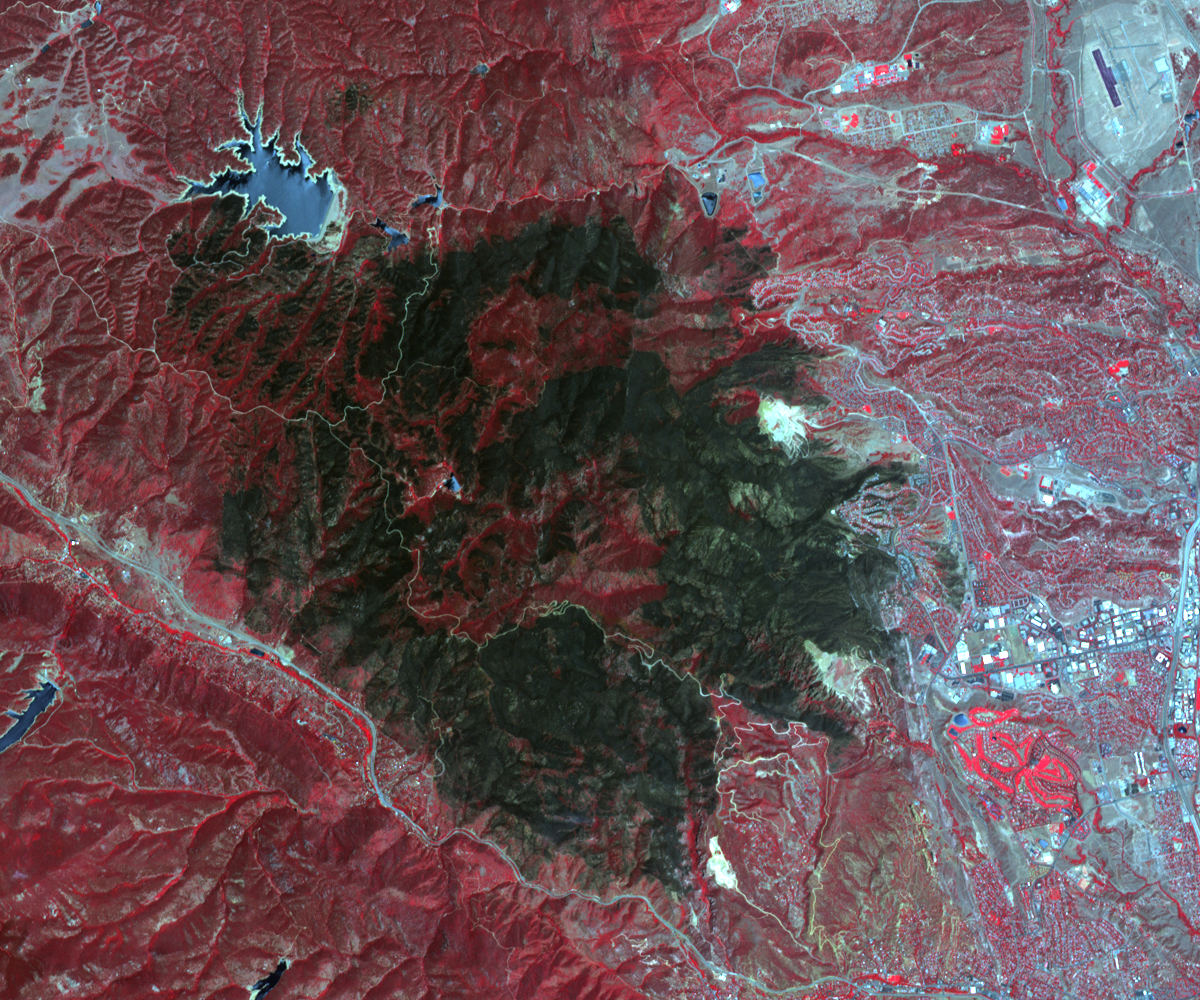

Colorado’s Destructive Waldo Canyon Fire

The Waldo Canyon Fire, west of Colorado Springs, Colo., is being called the worst fire in Colorado history. Since its onset on June 23, 2012, the fire has consumed more than 18,000 acres and hundreds of homes. Containment of the fire is expected by July 6. In this image, acquired by the Advanced Spaceborne Thermal Emission and Reflection Radiometer (ASTER) instrument on NASA’s Terra spacecraft on July 4, healthy vegetation is red, water is dark blue, streets and buildings are gray, and the burned areas are black. The image covers an area of 9.3 by 12.1 miles (15 by 18 kilometers) and is located at 36.9 degrees north latitude, 104.9 degrees west longitude.

With its 14 spectral bands from the visible to the thermal infrared wavelength region and its high spatial resolution of 15 to 90 meters (about 50 to 300 feet), ASTER images Earth to map and monitor the changing surface of our planet. ASTER is one of five Earth-observing instruments launched Dec. 18, 1999, on Terra. The instrument was built by Japan’s Ministry of Economy, Trade and Industry. A joint U.S./Japan science team is responsible for validation and calibration of the instrument and data products.

The broad spectral coverage and high spectral resolution of ASTER provides scientists in numerous disciplines with critical information for surface mapping and monitoring of dynamic conditions and temporal change. Example applications are: monitoring glacial advances and retreats; monitoring potentially active volcanoes; identifying crop stress; determining cloud morphology and physical properties; wetlands evaluation; thermal pollution monitoring; coral reef degradation; surface temperature mapping of soils and geology; and measuring surface heat balance.

The U.S. science team is located at NASA’s Jet Propulsion Laboratory, Pasadena, Calif. The Terra mission is part of NASA’s Science Mission Directorate, Washington, D.C.

Credit: NASA/GSFC/METI/ERSDAC/JAROS, and U.S./Japan ASTER Science Team